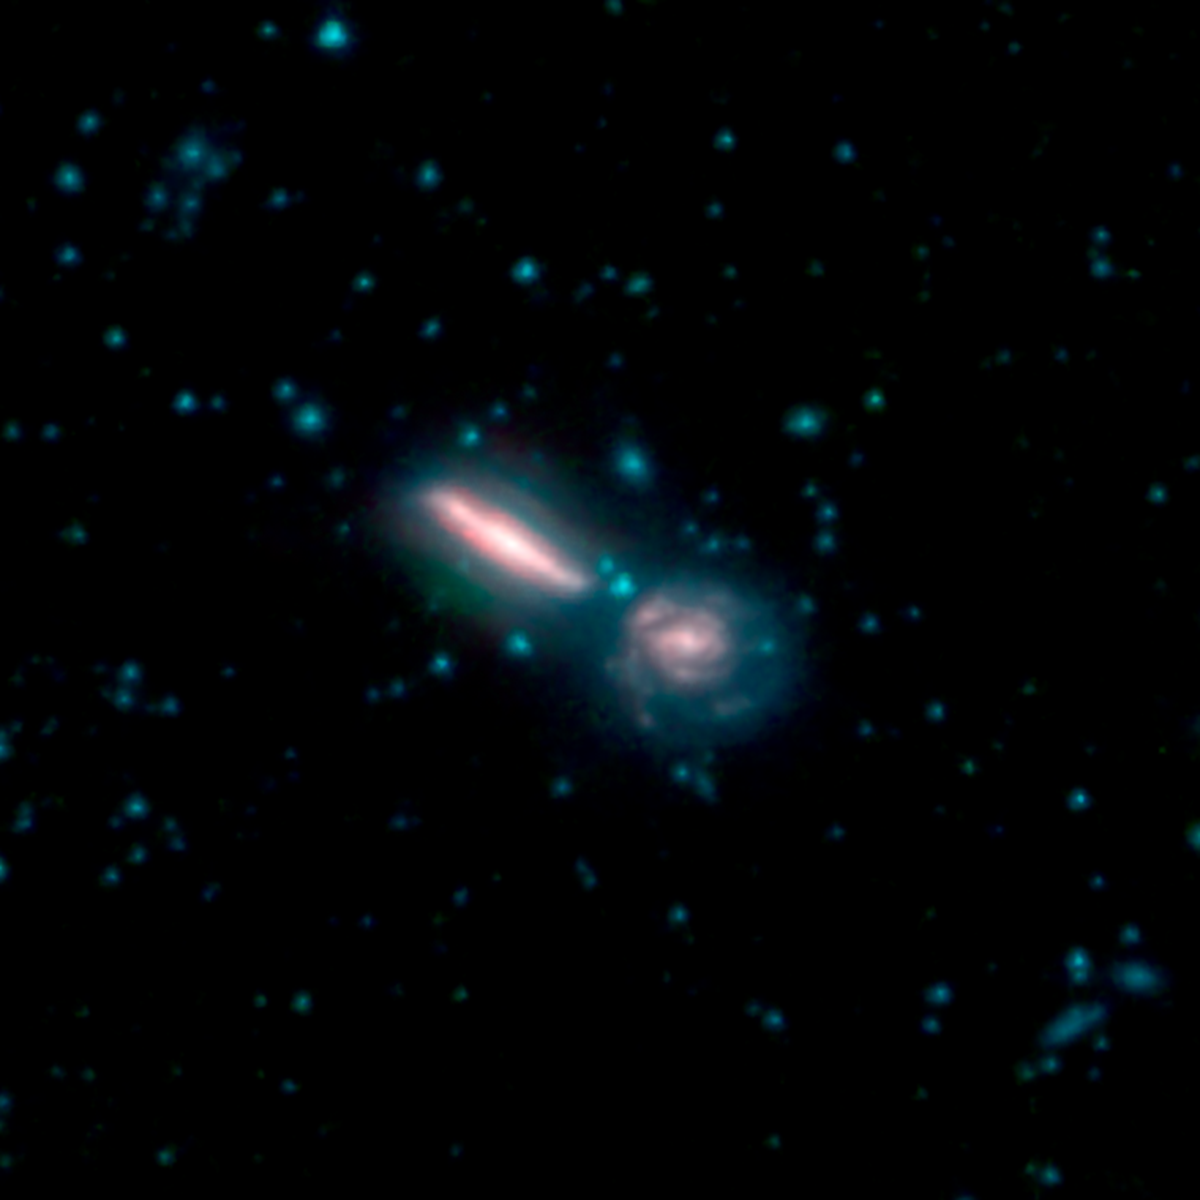

Galaxy Merger Arp 302

This image shows two merging galaxies known as Arp 302, also called VV 340. In these images, different colors correspond to different wavelengths of infrared light. Blue and green are wavelengths both strongly emitted by stars. Red is a wavelength mostly emitted by dust.

Credit: NASA/JPL-Caltech